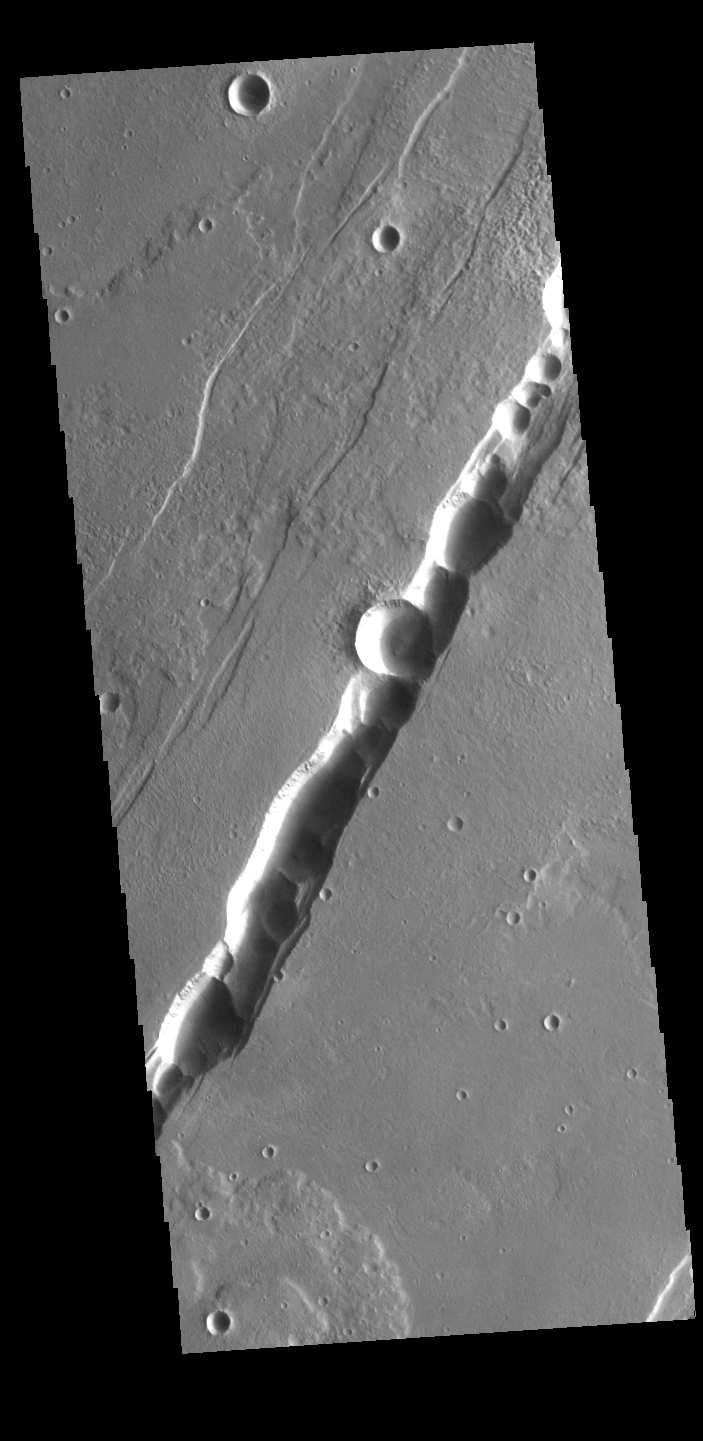

Tantalus Catena

This VIS image shows part of Tantalus Catena, just one of many north/south trending tectonic graben located south and east of Alba Mons. While other graben in the area are identified as fossae (defined as a long, narrow depression), the circular depressions within this graben lead to the descriptor name catena (defined as a chain of craters). In this case the craters are a result of roof collapse into an underlying open space such as a lava tube.

Credit: NASA/JPL-Caltech/ASU